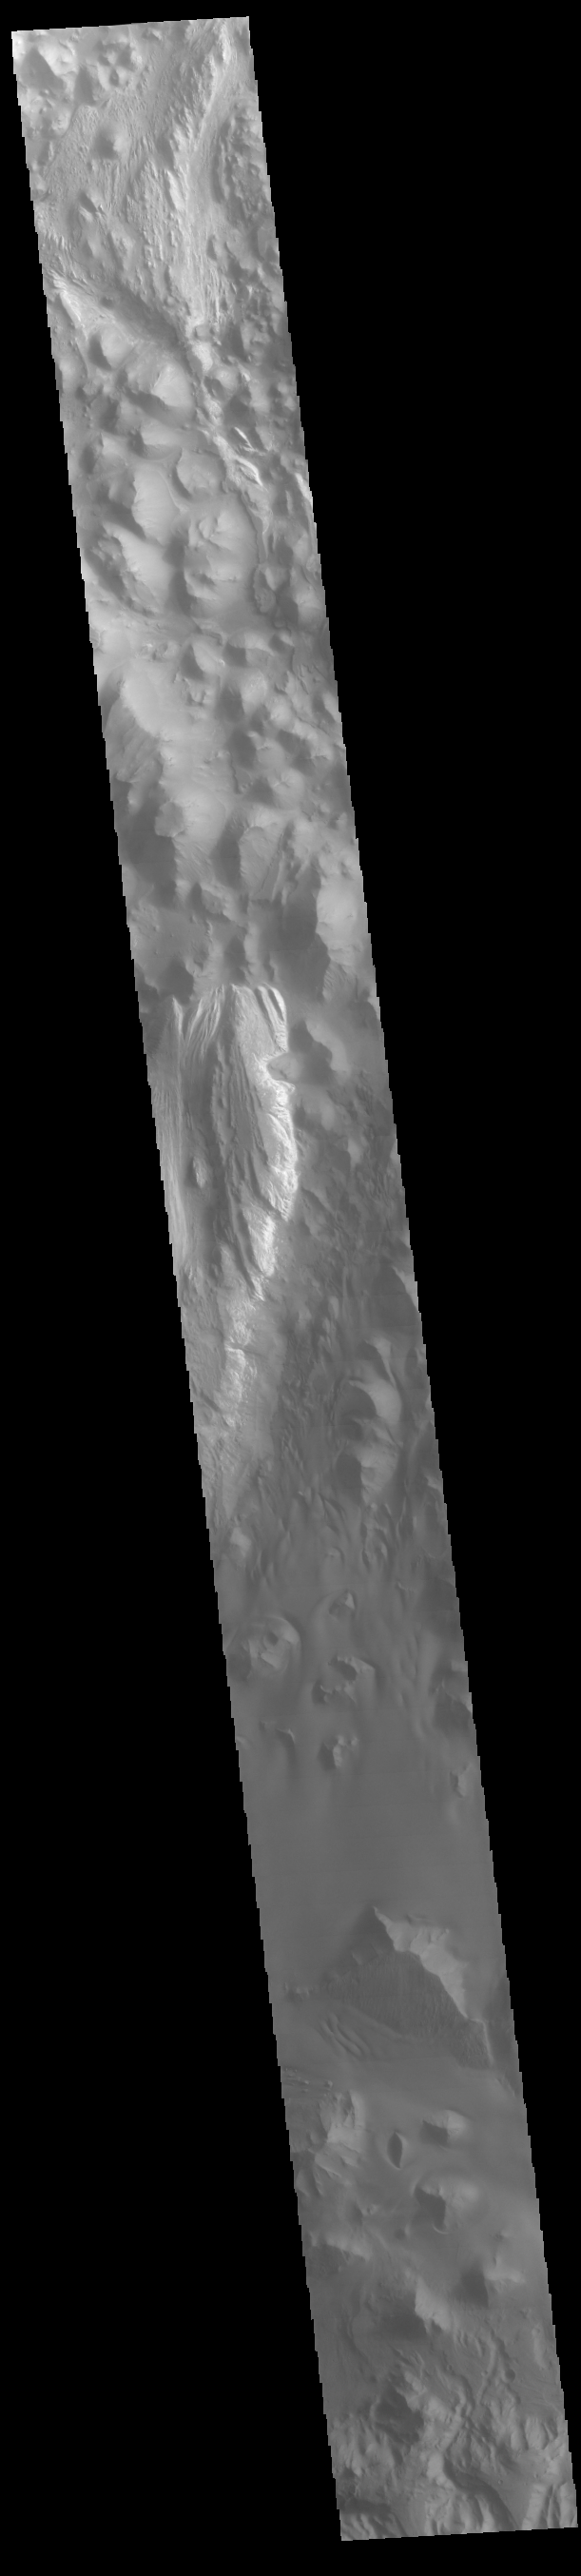

Juventae Chasma

This VIS image runs from northern Juventae Chasma to just short of the southern canyon wall. Illustrating the variety of landforms within the chasma, this image contains the rough canyon floor at the northern extent of the chasma, layered materials in the center of the image and dunes located in the southern, deepest section of the chasma.

Credit: NASA/JPL-Caltech/ASU